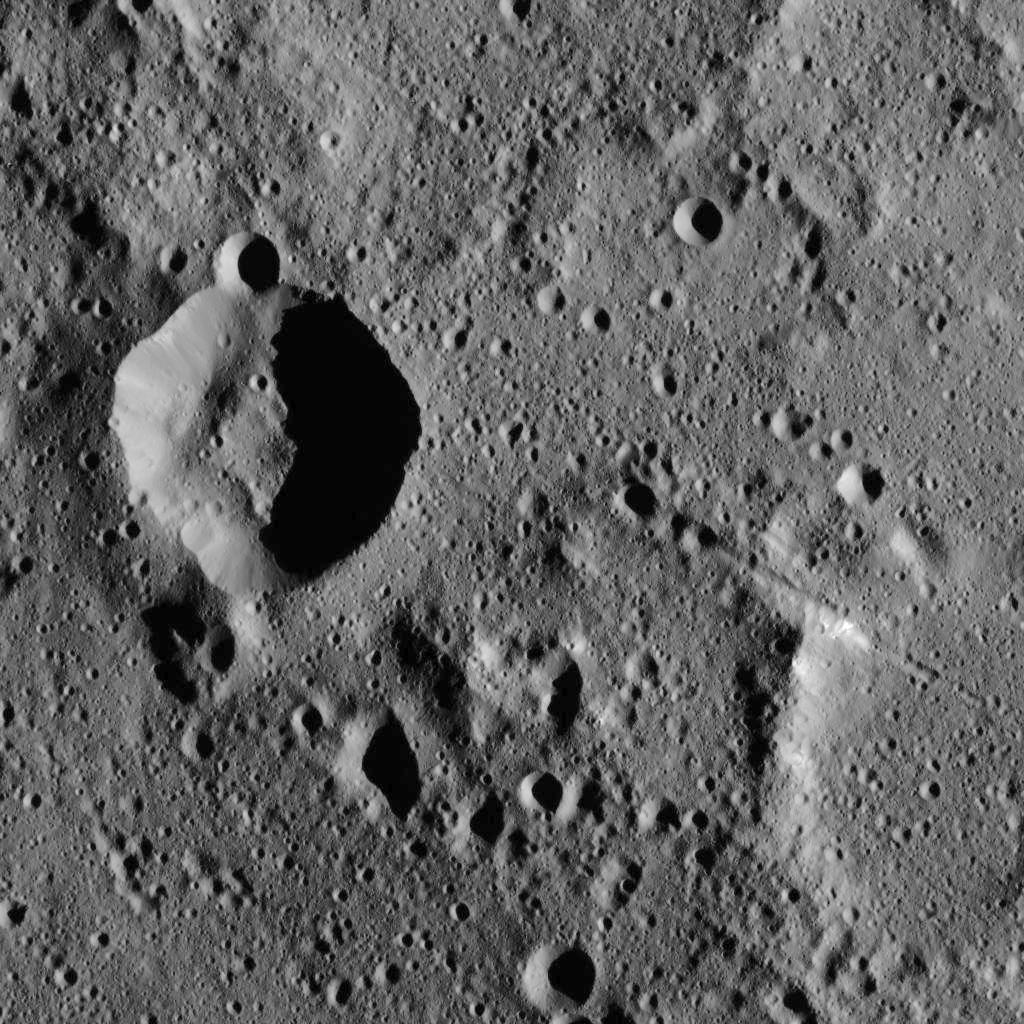

Dawn LAMO Image 7

NASA’s Dawn spacecraft captured this image of unnamed craters in the southern hemisphere of Ceres. The image is centered at approximately 45 degrees south latitude, 325 degrees east longitude.

Dawn took this image on Dec. 18, 2015, from its low-altitude mapping orbit (LAMO), at an approximate altitude of 240 miles (385 kilometers) above Ceres. The image resolution is 120 feet (35 meters) per pixel.

Dawn’s mission is managed by JPL for NASA’s Science Mission Directorate in Washington. Dawn is a project of the directorate’s Discovery Program, managed by NASA’s Marshall Space Flight Center in Huntsville, Alabama. UCLA is responsible for overall Dawn mission science. Orbital ATK, Inc., in Dulles, Virginia, designed and built the spacecraft. The German Aerospace Center, the Max Planck Institute for Solar System Research, the Italian Space Agency and the Italian National Astrophysical Institute are international partners on the mission team.

Credit: NASA/JPL-Caltech/UCLA/MPS/DLR/IDA